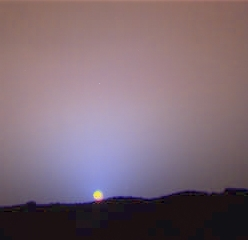

Close-Up of Sol 24 Sunset

This is a close-up of the sunset on Sol 24 as seen by the Imager for Mars Pathfinder. The red sky in the background and the blue around the Sun are approximately as they would appear to the human eye. The color of the Sun itself is not correct — the Sun was overexposed in each of the 3 color images that were used to make this picture. The true color of the Sun itself may be near white or slightly bluish.

Mars Pathfinder is the second in NASA’s Discovery program of low-cost spacecraft with highly focused science goals. The Jet Propulsion Laboratory, Pasadena, CA, developed and manages the Mars Pathfinder mission for NASA’s Office of Space Science, Washington, D.C. JPL is a division of the California Institute of Technology (Caltech). The Imager for Mars Pathfinder (IMP) was developed by the University of Arizona Lunar and Planetary Laboratory under contract to JPL. Peter Smith is the Principal Investigator.

Photojournal note: Sojourner spent 83 days of a planned seven-day mission exploring the Martian terrain, acquiring images, and taking chemical, atmospheric and other measurements. The final data transmission received from Pathfinder was at 10:23 UTC on September 27, 1997. Although mission managers tried to restore full communications during the following five months, the successful mission was terminated on March 10, 1998.

Credit: NASA/JPL